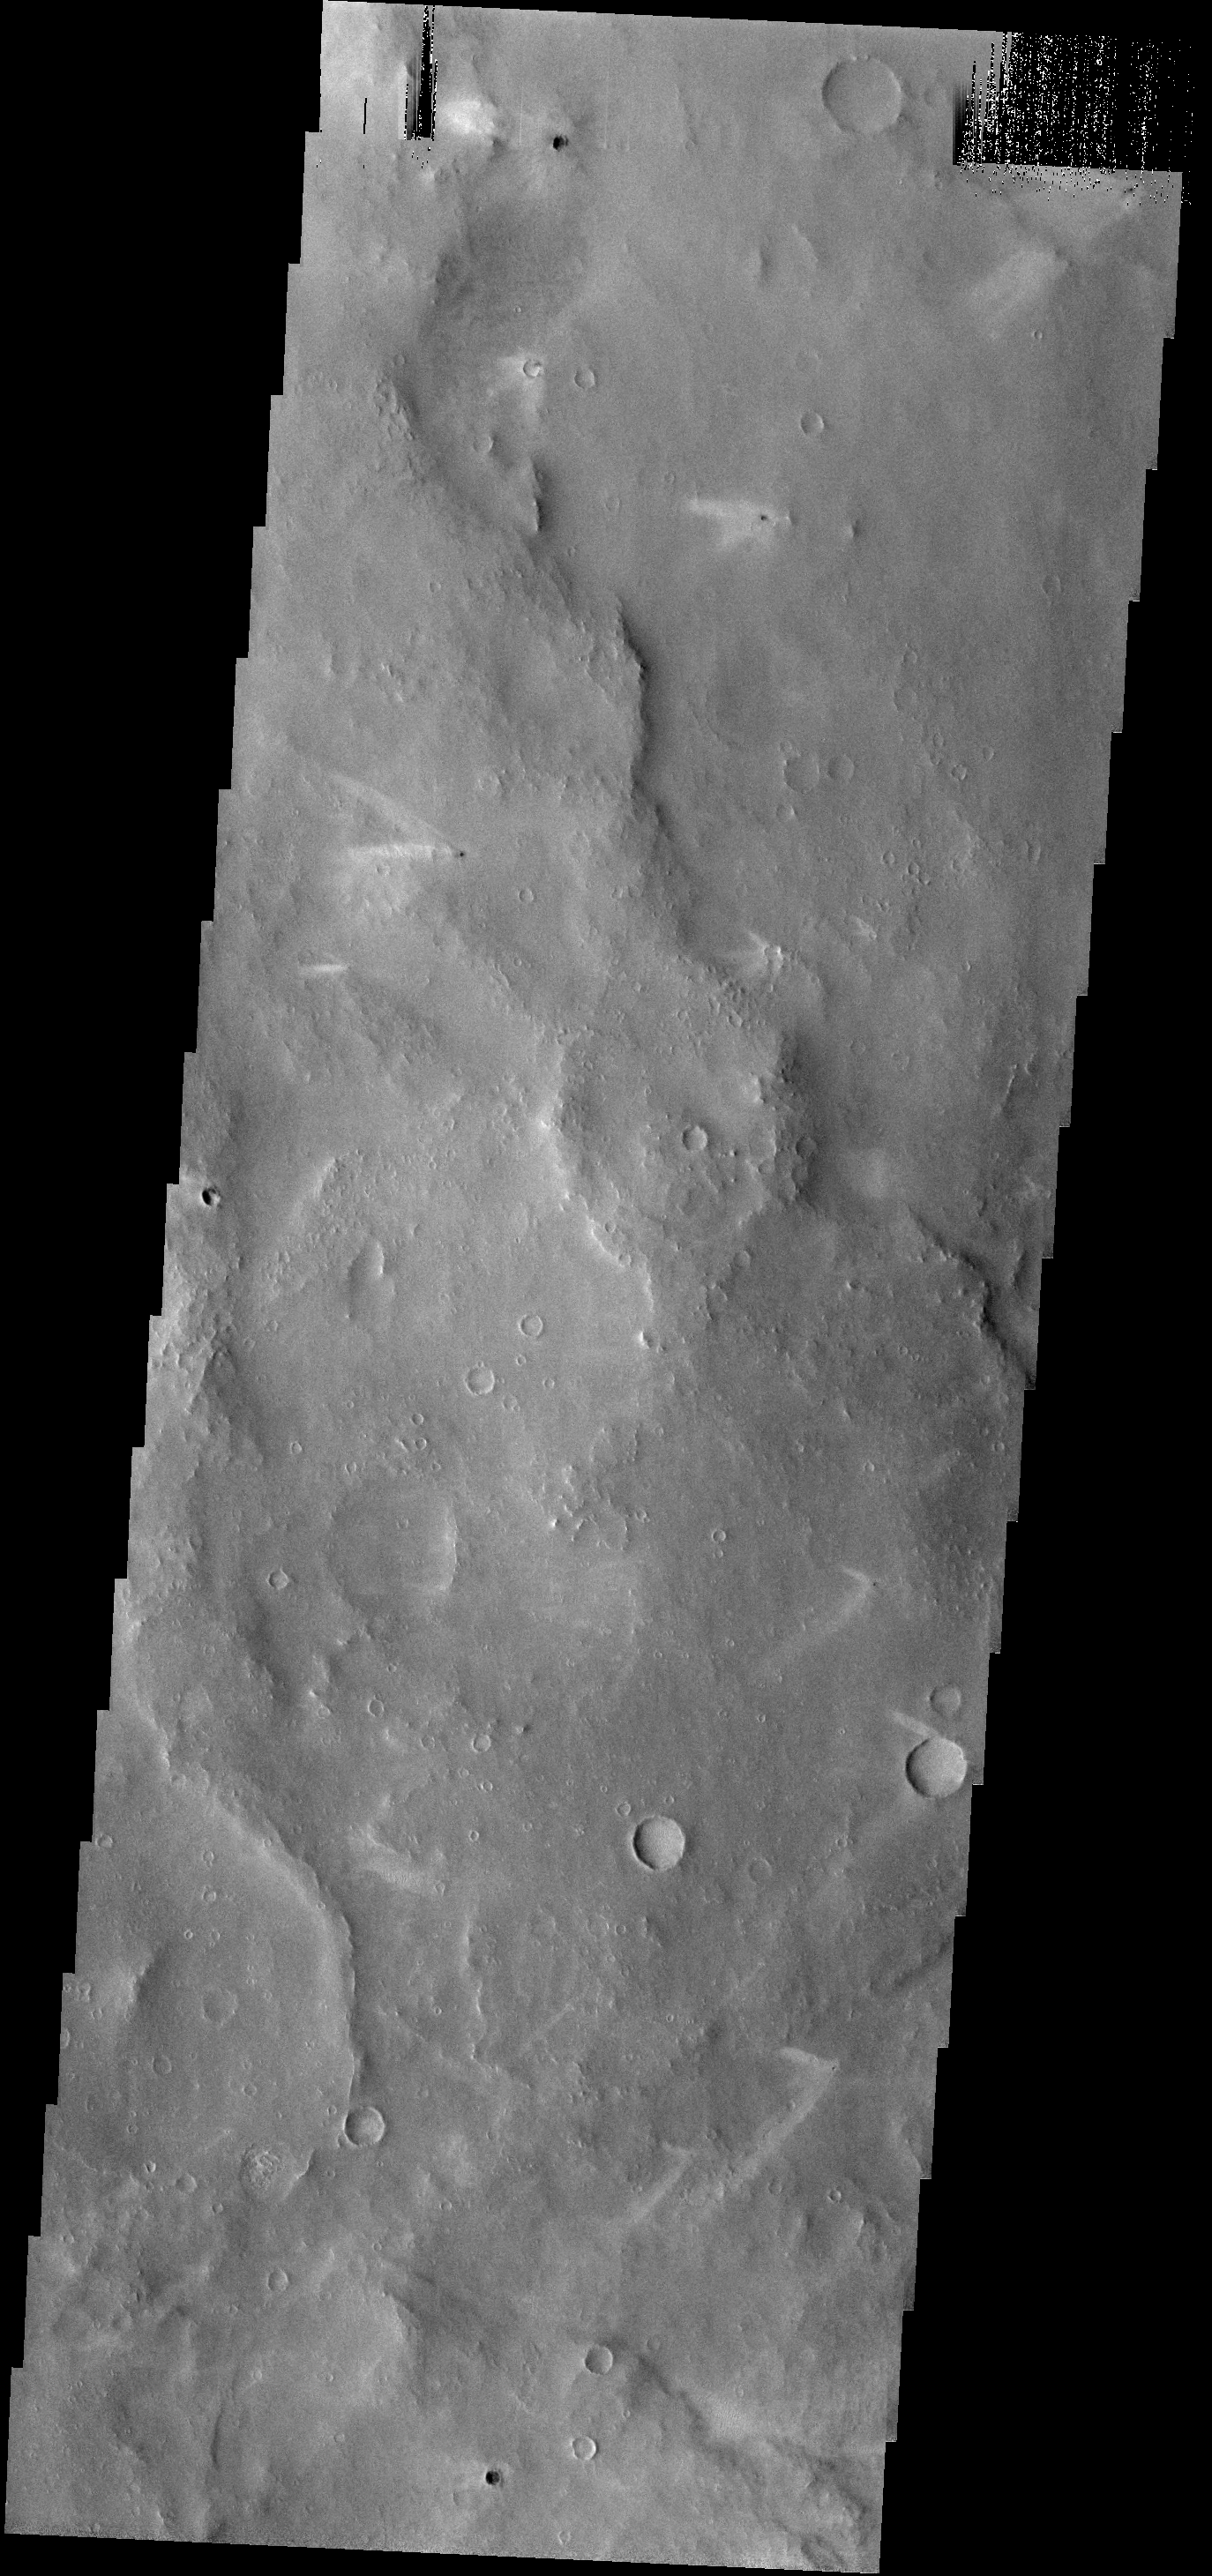

Changing Winds

The windstreaks in this area northwest of Schiaparelli Crater point in three different directions. This indicates that the wind shifts/ed with time.

Image information: VIS instrument. Latitude 2.7N, Longitude 9.7E. 18 meter/pixel resolution.

Please see the THEMIS Data Citation Note for details on crediting THEMIS images.

Note: this THEMIS visual image has not been radiometrically nor geometrically calibrated for this preliminary release. An empirical correction has been performed to remove instrumental effects. A linear shift has been applied in the cross-track and down-track direction to approximate spacecraft and planetary motion. Fully calibrated and geometrically projected images will be released through the Planetary Data System in accordance with Project policies at a later time.

NASA’s Jet Propulsion Laboratory manages the 2001 Mars Odyssey mission for NASA’s Office of Space Science, Washington, D.C. The Thermal Emission Imaging System (THEMIS) was developed by Arizona State University, Tempe, in collaboration with Raytheon Santa Barbara Remote Sensing. The THEMIS investigation is led by Dr. Philip Christensen at Arizona State University. Lockheed Martin Astronautics, Denver, is the prime contractor for the Odyssey project, and developed and built the orbiter. Mission operations are conducted jointly from Lockheed Martin and from JPL, a division of the California Institute of Technology in Pasadena.

Credit: NASA/JPL/ASU